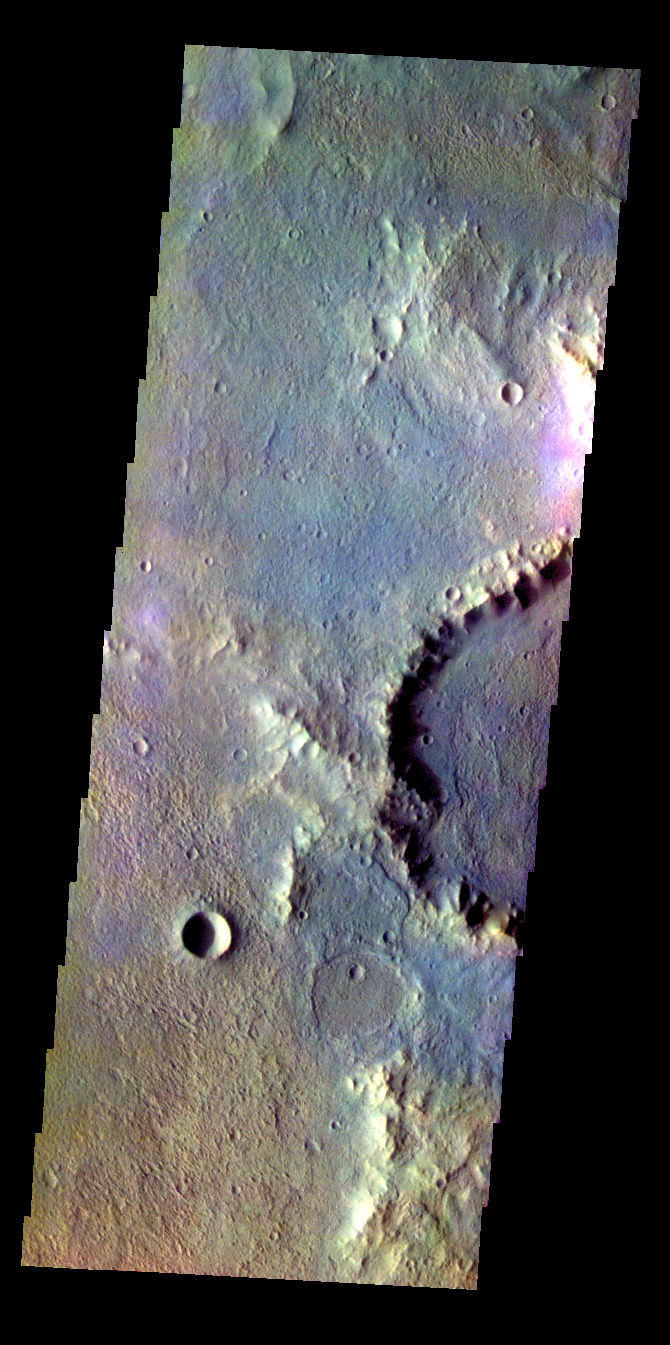

Muller Crater – False Color

The THEMIS VIS camera contains 5 filters. The data from different filters can be combined in multiple ways to create a false color image. These false color images may reveal subtle variations of the surface not easily identified in a single band image. Today’s false color image shows part of the floor of Muller Crater located in terra Cimmeria.

Credit: NASA/JPL-Caltech/ASU